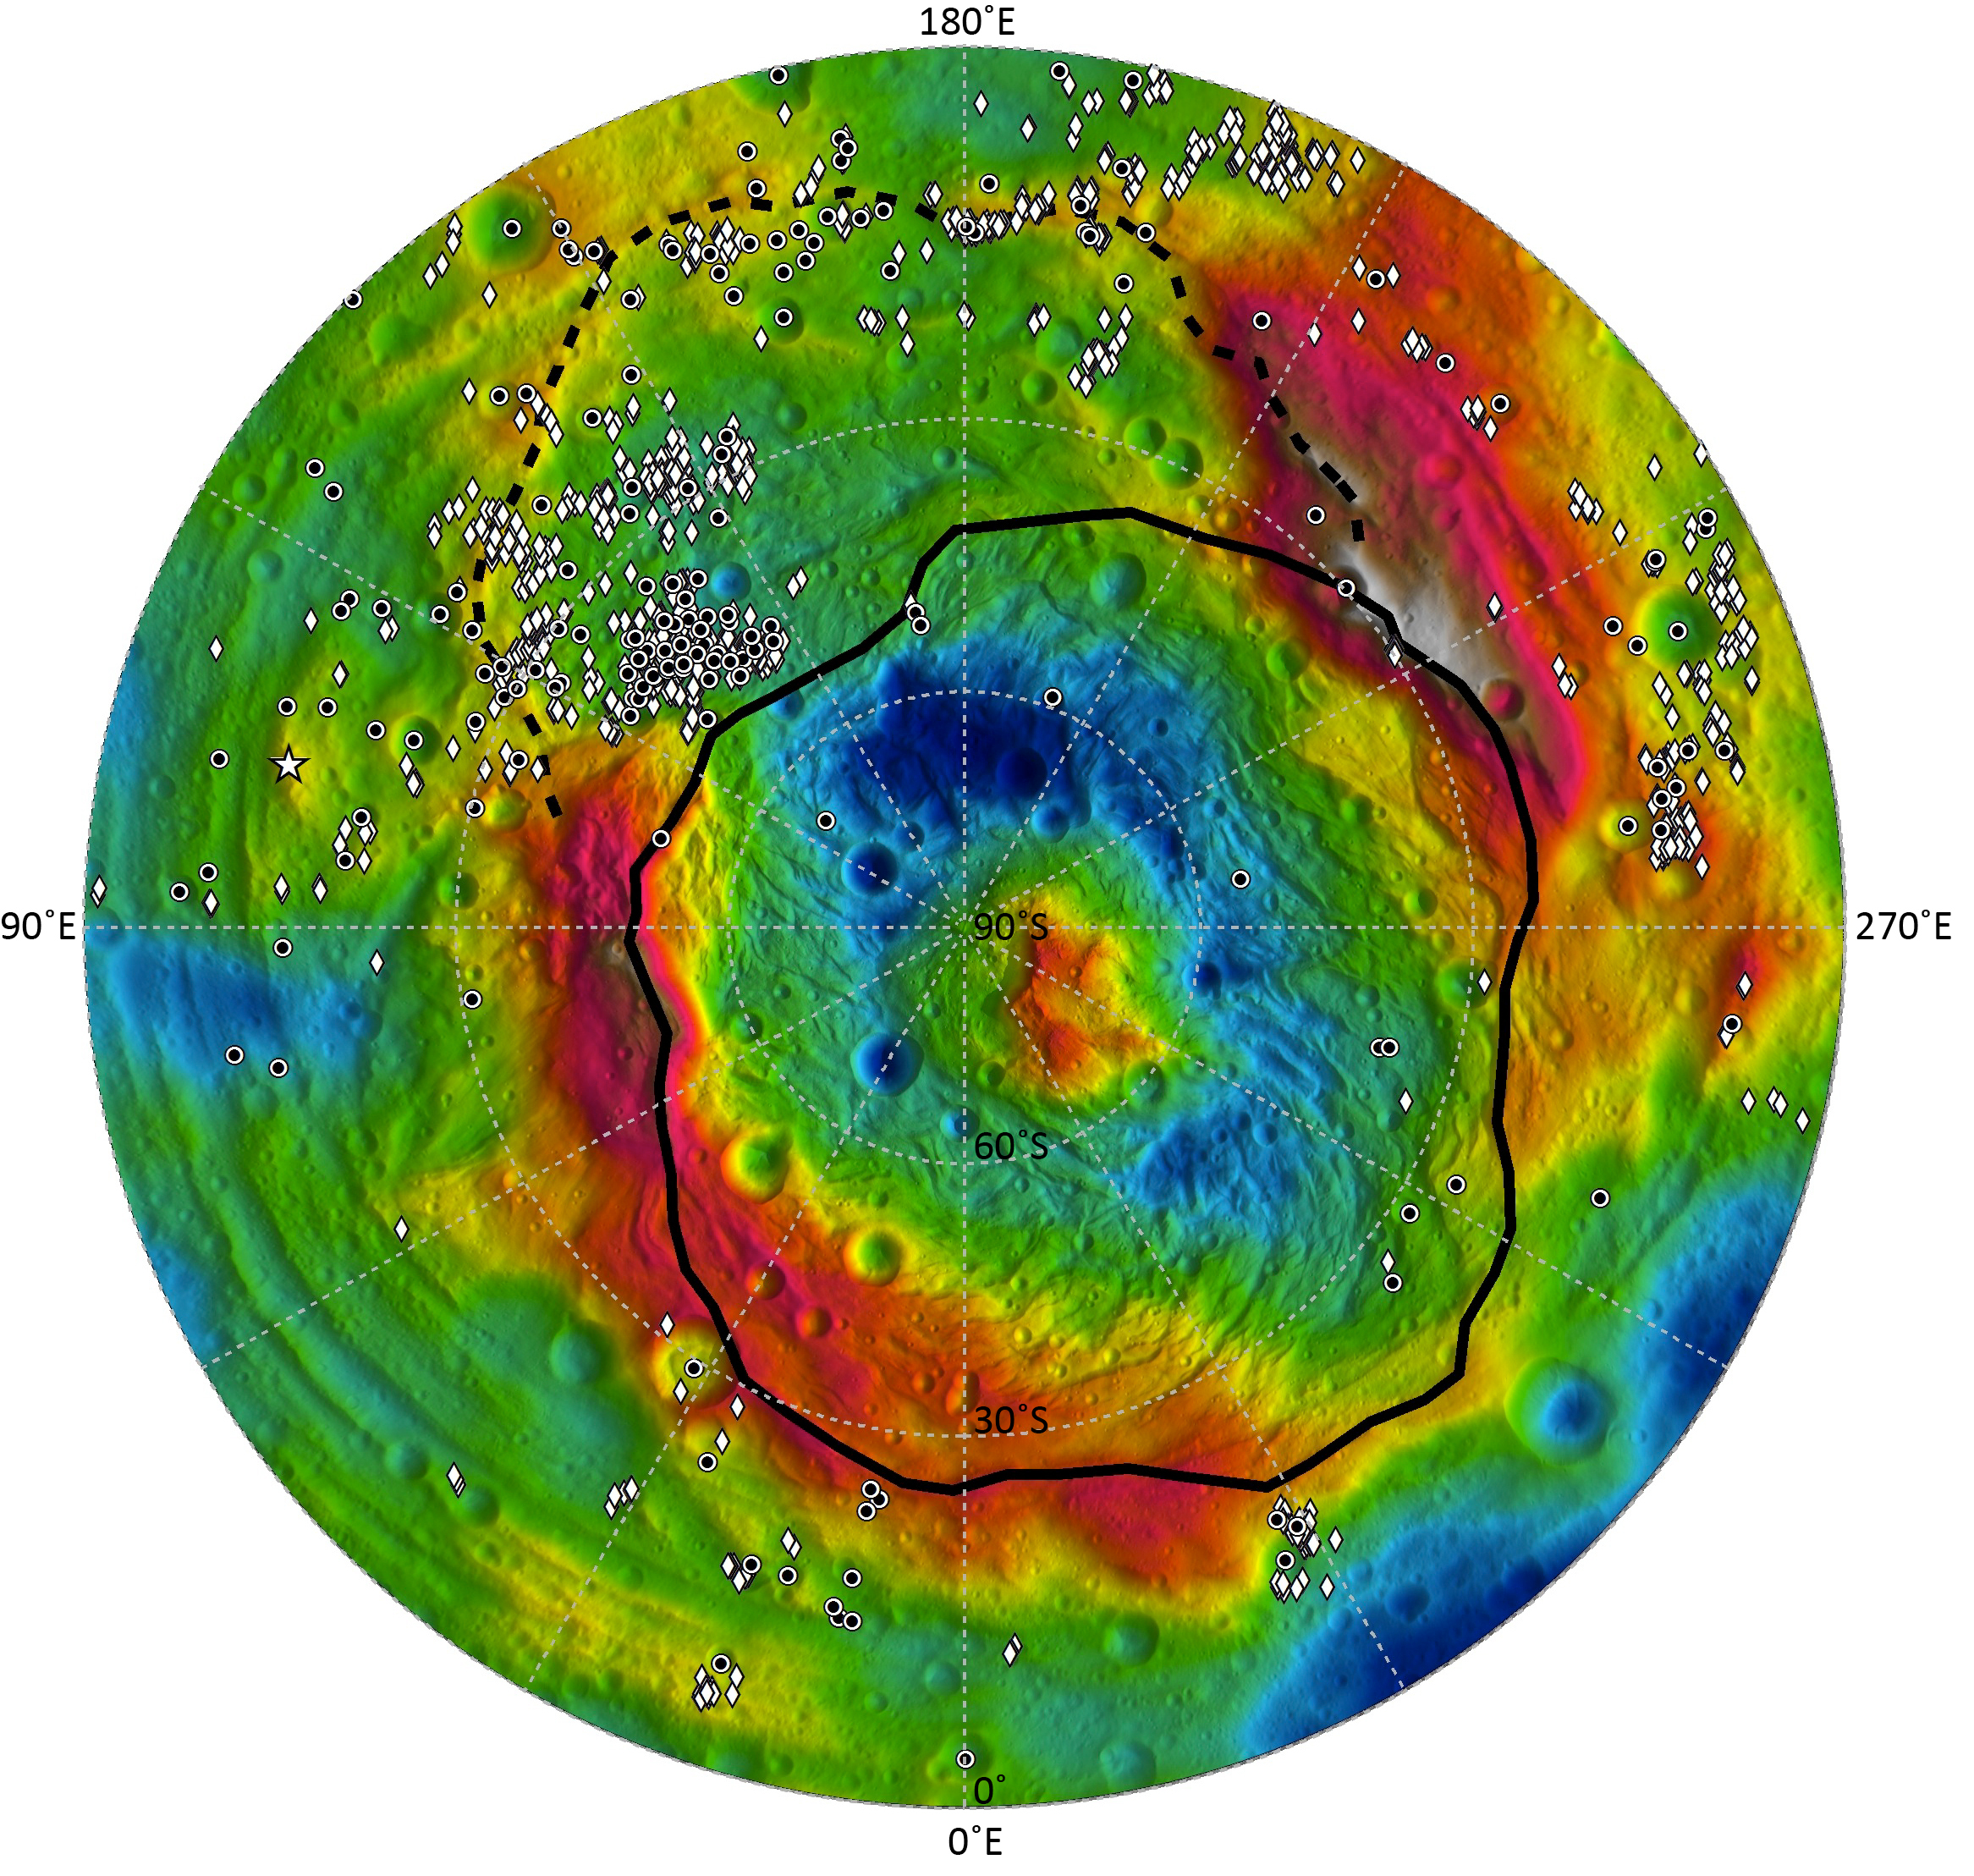

Distribution of Vesta’s Dark Materials, Southern View

This map shows the distribution of dark materials throughout the southern hemisphere of the giant asteroid Vesta. The circles, diamonds, and stars show where the dark material appears in craters, spots and topographic highs. The dashed line depicts the rim of the Veneneia basin, the black line the rim of the younger Rheasilvia basin.

The red and white indicate high topography and blue and violet indicate low topography.

The Dawn mission to Vesta and Ceres is managed by NASA’s Jet Propulsion Laboratory, a division of the California Institute of Technology in Pasadena, for NASA’s Science Mission Directorate, Washington. UCLA is responsible for overall Dawn mission science. The Dawn framing cameras were developed and built under the leadership of the Max Planck Institute for Solar System Research, Katlenburg-Lindau, Germany, with significant contributions by DLR German Aerospace Center, Institute of Planetary Research, Berlin, and in coordination with the Institute of Computer and Communication Network Engineering, Braunschweig. The framing camera project is funded by the Max Planck Society, DLR and NASA/JPL.

Credit: NASA/JPL-Caltech/UCLA/MPS/DLR/IDA